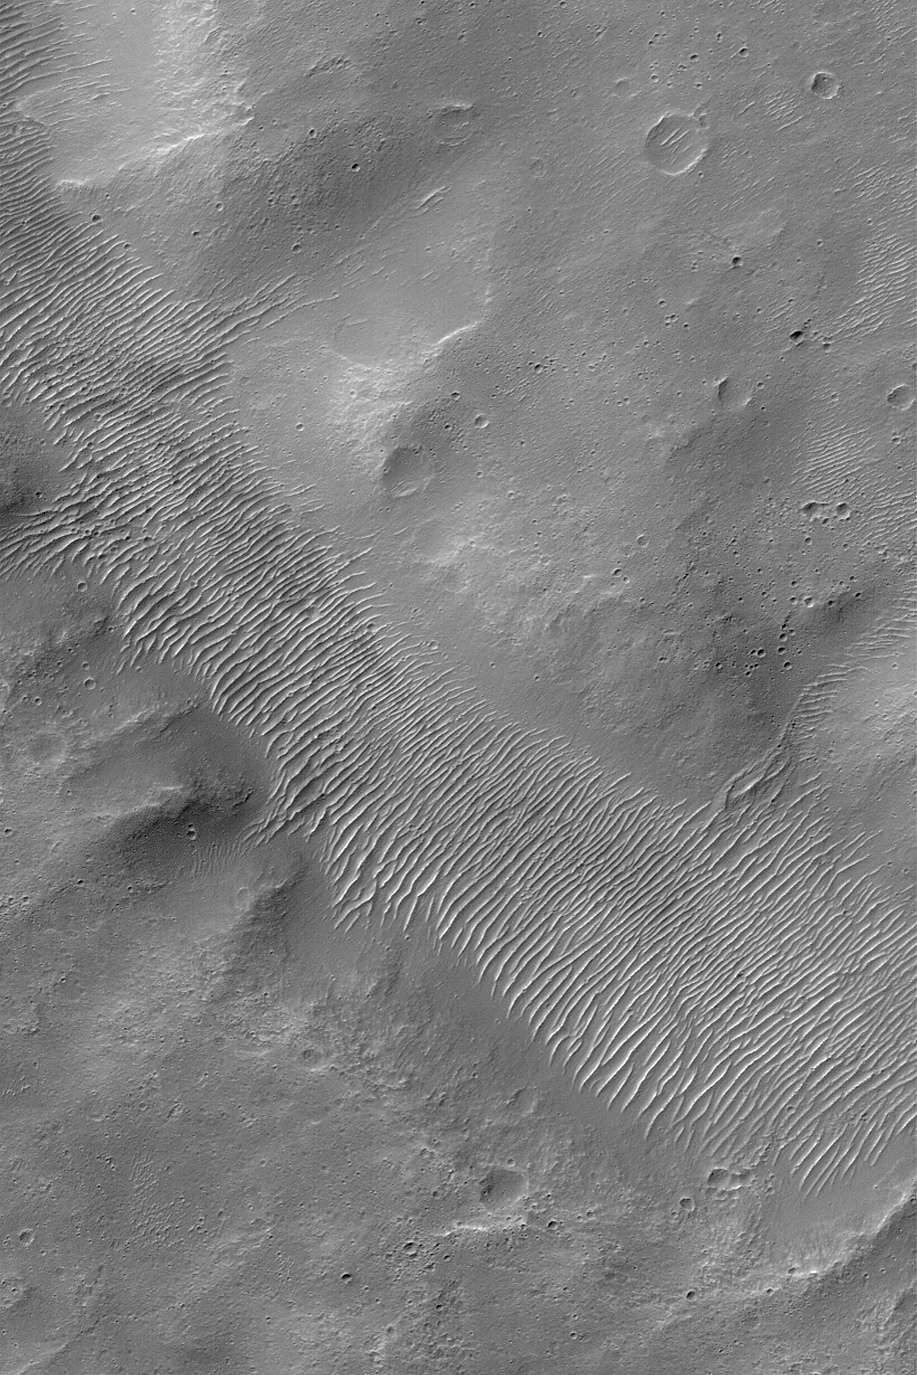

Valley Floor

MGS MOC Release No. MOC2-529, 30 October 2003

This Mars Global Surveyor (MGS) Mars Orbiter Camera (MOC) image shows the floor of an ancient valley located near the Pyrrhae Chaos region of Mars. This valley might have been carved by liquid water, but today no evidence remains that a fluid ever flowed through it. Long after the valley formed, its floor was covered by large, windblown, ripple-like dunes. This picture is located near 13.0°S, 31.2°W. The image is illuminated by sunlight from the upper left and covers an area 3 km (1.9 mi) wide.

Credit: NASA/JPL/Malin Space Science Systems